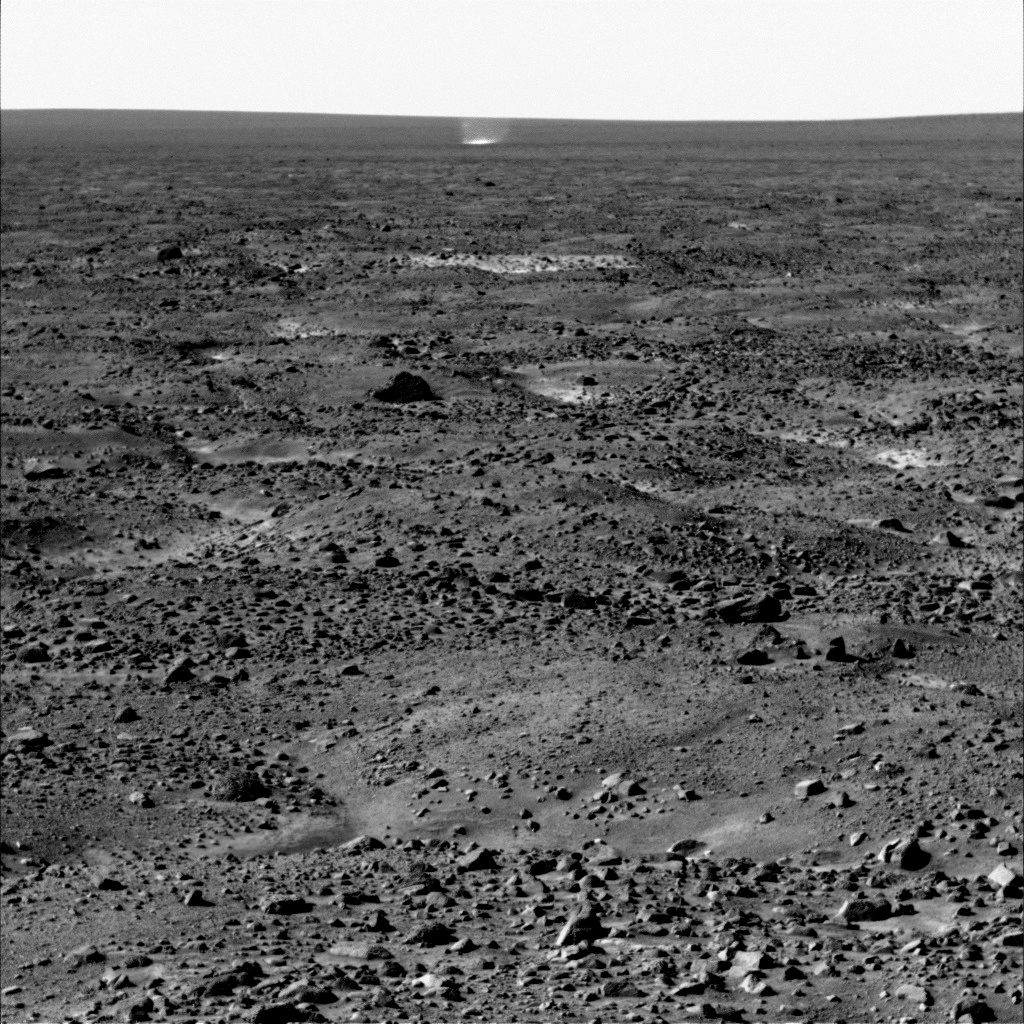

Martian Arctic Dust Devil, Phoenix Sol 104

The Surface Stereo Imager on NASA’s Phoenix Mars Lander caught this dust devil in action west-southwest of the lander at 11:16 a.m. local Mars time on Sol 104, or the 104th Martian day of the mission, Sept. 9, 2008.

Dust devils have not been detected in any Phoenix images from earlier in the mission, but at least six were observed in a dozen images taken on Sol 104.

Dust devils are whirlwinds that often occur when the Sun heats the surface of Mars, or some areas on Earth. The warmed surface heats the layer of atmosphere closest to it, and the warm air rises in a whirling motion, stirring dust up from the surface like a miniature tornado.

The dust devil visible in the center of this image just below the horizon is estimated to be about 400 meters (about 1,300 feet) from Phoenix, and 4 meters (13 feet) in diameter. It is much smaller than dust devils that have been observed by NASA’s Mars Exploration Rover Spirit much closer to the equator. It is closer in size to dust devils seen from orbit in the Phoenix landing region, though still smaller than those.

The image has been enhanced to make the dust devil easier to see.

The Phoenix Mission is led by the University of Arizona, Tucson, on behalf of NASA. Project management of the mission is by NASA’s Jet Propulsion Laboratory, Pasadena, Calif. Spacecraft development is by Lockheed Martin Space Systems, Denver.

Photojournal Note: As planned, the Phoenix lander, which landed May 25, 2008 23:53 UTC, ended communications in November 2008, about six months after landing, when its solar panels ceased operating in the dark Martian winter.

Credit: NASA/JPL-Caltech/University of Arizona/Texas A&M University